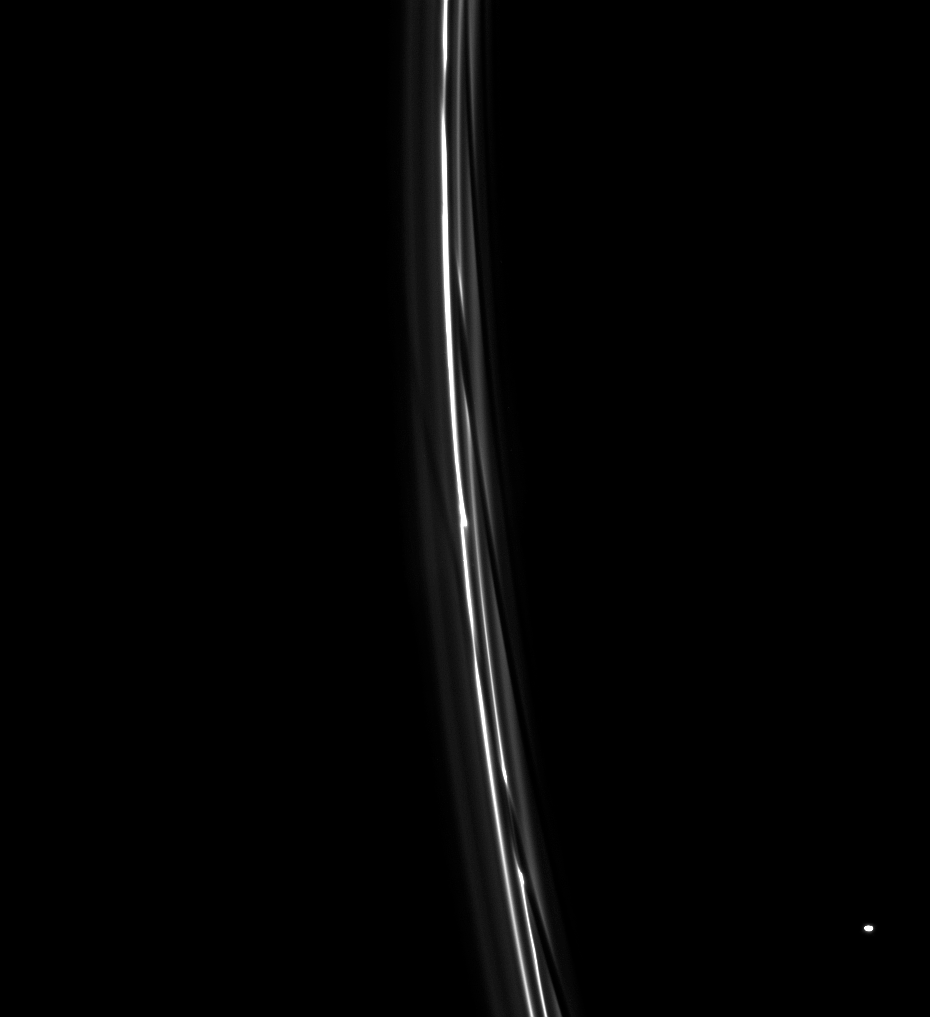

F Ring Channels

A train of diagonal channels in Saturn’s F ring follows behind the moon Prometheus. Each of these features was created during a previous close approach of Prometheus to the ring.

When the moon is at the farthest point in its orbit of the planet, it strays close to (and often into) the F ring. The resulting gravitational disturbance leaves behind the channels seen here.

Atlas (30 kilometers, or 19 miles across at its widest point) appears at lower right.

This view looks toward the unilluminated side of the rings from about 27 degrees above the ringplane. The image was taken in visible light with the Cassini spacecraft narrow-angle camera on July 5, 2008. The view was acquired at a distance of approximately 1.1 million kilometers (675,000 miles) from Saturn and at a Sun-Saturn-spacecraft, or phase, angle of 34 degrees. Image scale is 6 kilometers (4 miles) per pixel.

The Cassini-Huygens mission is a cooperative project of NASA, the European Space Agency and the Italian Space Agency. The Jet Propulsion Laboratory, a division of the California Institute of Technology in Pasadena, manages the mission for NASA’s Science Mission Directorate, Washington, D.C. The Cassini orbiter and its two onboard cameras were designed, developed and assembled at JPL. The imaging operations center is based at the Space Science Institute in Boulder, Colo.

Credit: NASA/JPL/Space Science Institute